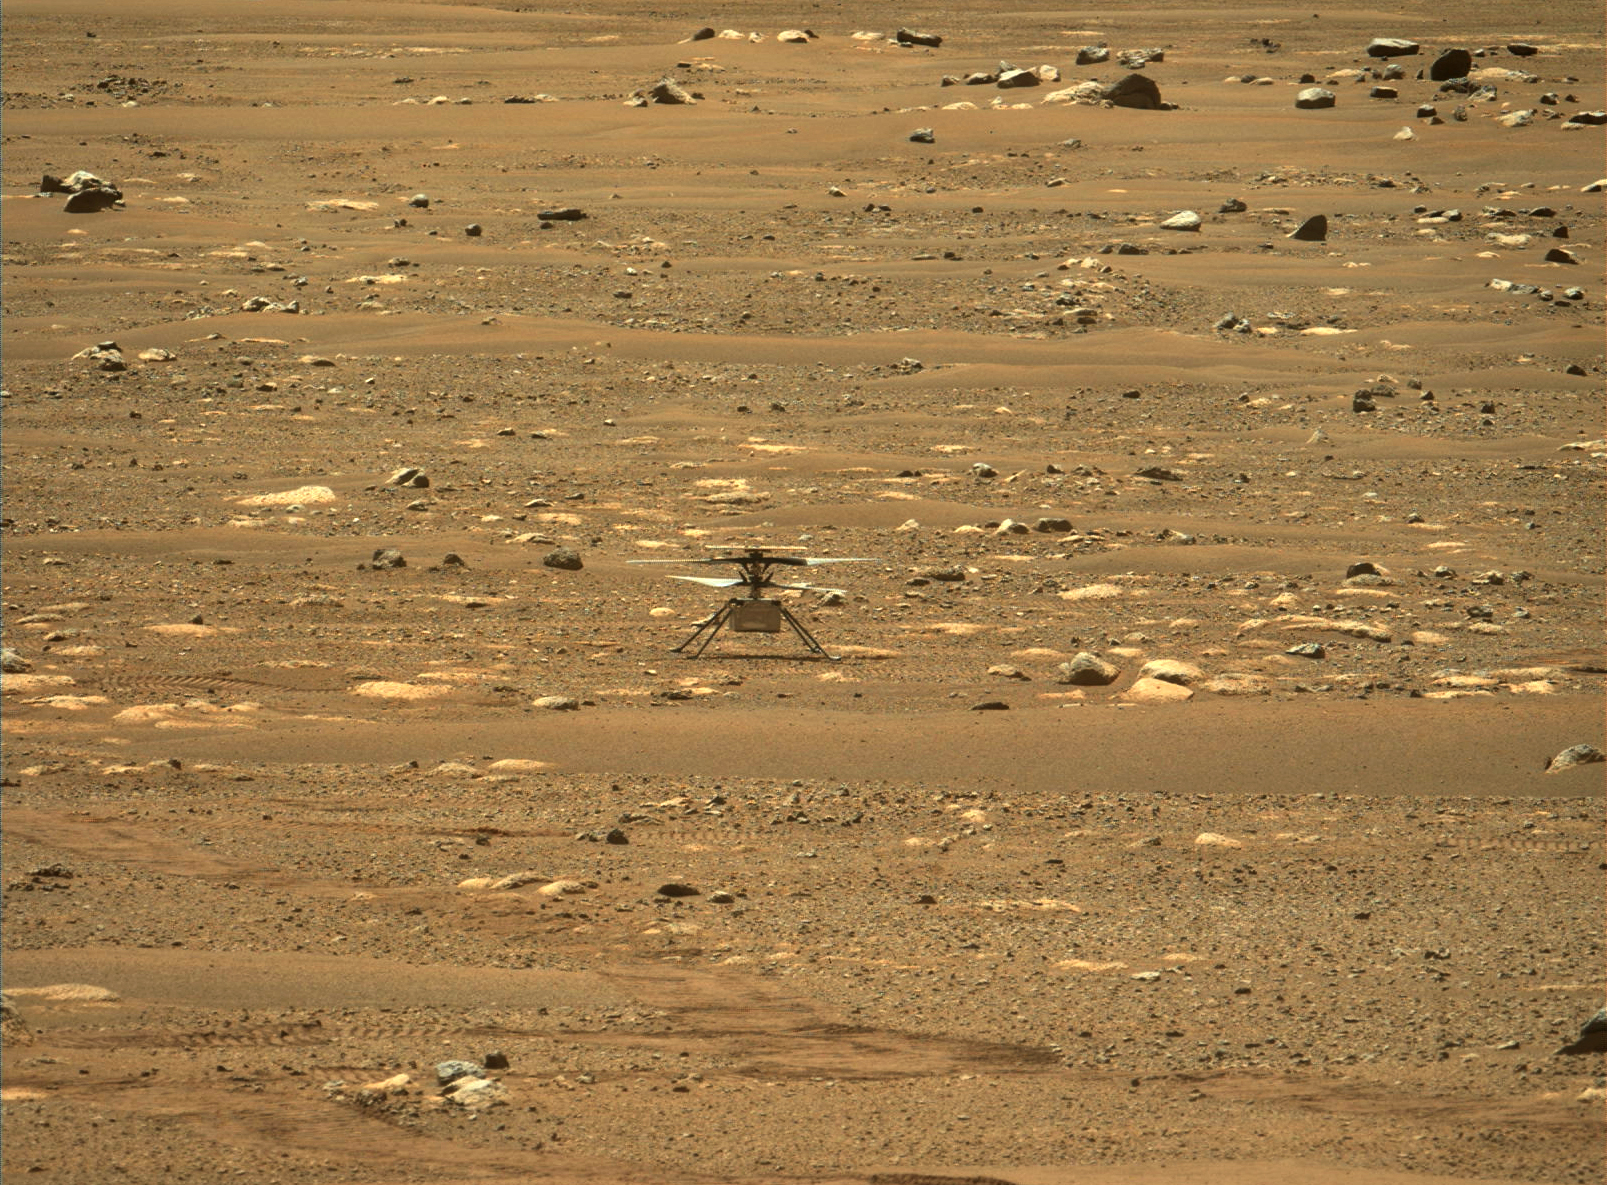

Ingenuity Right After a Spin

This image from NASA’s Perseverance rover shows the agency’s Ingenuity Mars Helicopter right after it successfully completed a high-speed spin-up test. It was captured by the Mastcam-Z instrument on Perseverance on April 16, 2021 (the 55th sol, or Martian day, of the rover’s mission). The image has been slightly processed (stretched and cropped).

The Ingenuity Mars Helicopter was built by JPL, which also manages this technology demonstration project for NASA Headquarters. It is supported by NASA’s Science Mission Directorate, Aeronautics Research Mission Directorate, and Space Technology Mission Directorate. NASA’s Ames Research Center and Langley Research Center provided significant flight performance analysis and technical assistance during Ingenuity’s development.

A key objective for Perseverance’s mission on Mars is astrobiology, including the search for signs of ancient microbial life. The rover will characterize the planet’s geology and past climate, pave the way for human exploration of the Red Planet, and be the first mission to collect and cache Martian rock and regolith (broken rock and dust).

Subsequent NASA missions, in cooperation with ESA (European Space Agency), would send spacecraft to Mars to collect these sealed samples from the surface and return them to Earth for in-depth analysis.

The Mars 2020 Perseverance mission is part of NASA’s Moon to Mars exploration approach, which includes Artemis missions to the Moon that will help prepare for human exploration of the Red Planet.

JPL, which is managed for NASA by Caltech in Pasadena, California, built and manages operations of the Perseverance rover.

Credit: NASA/JPL-Caltech/ASU